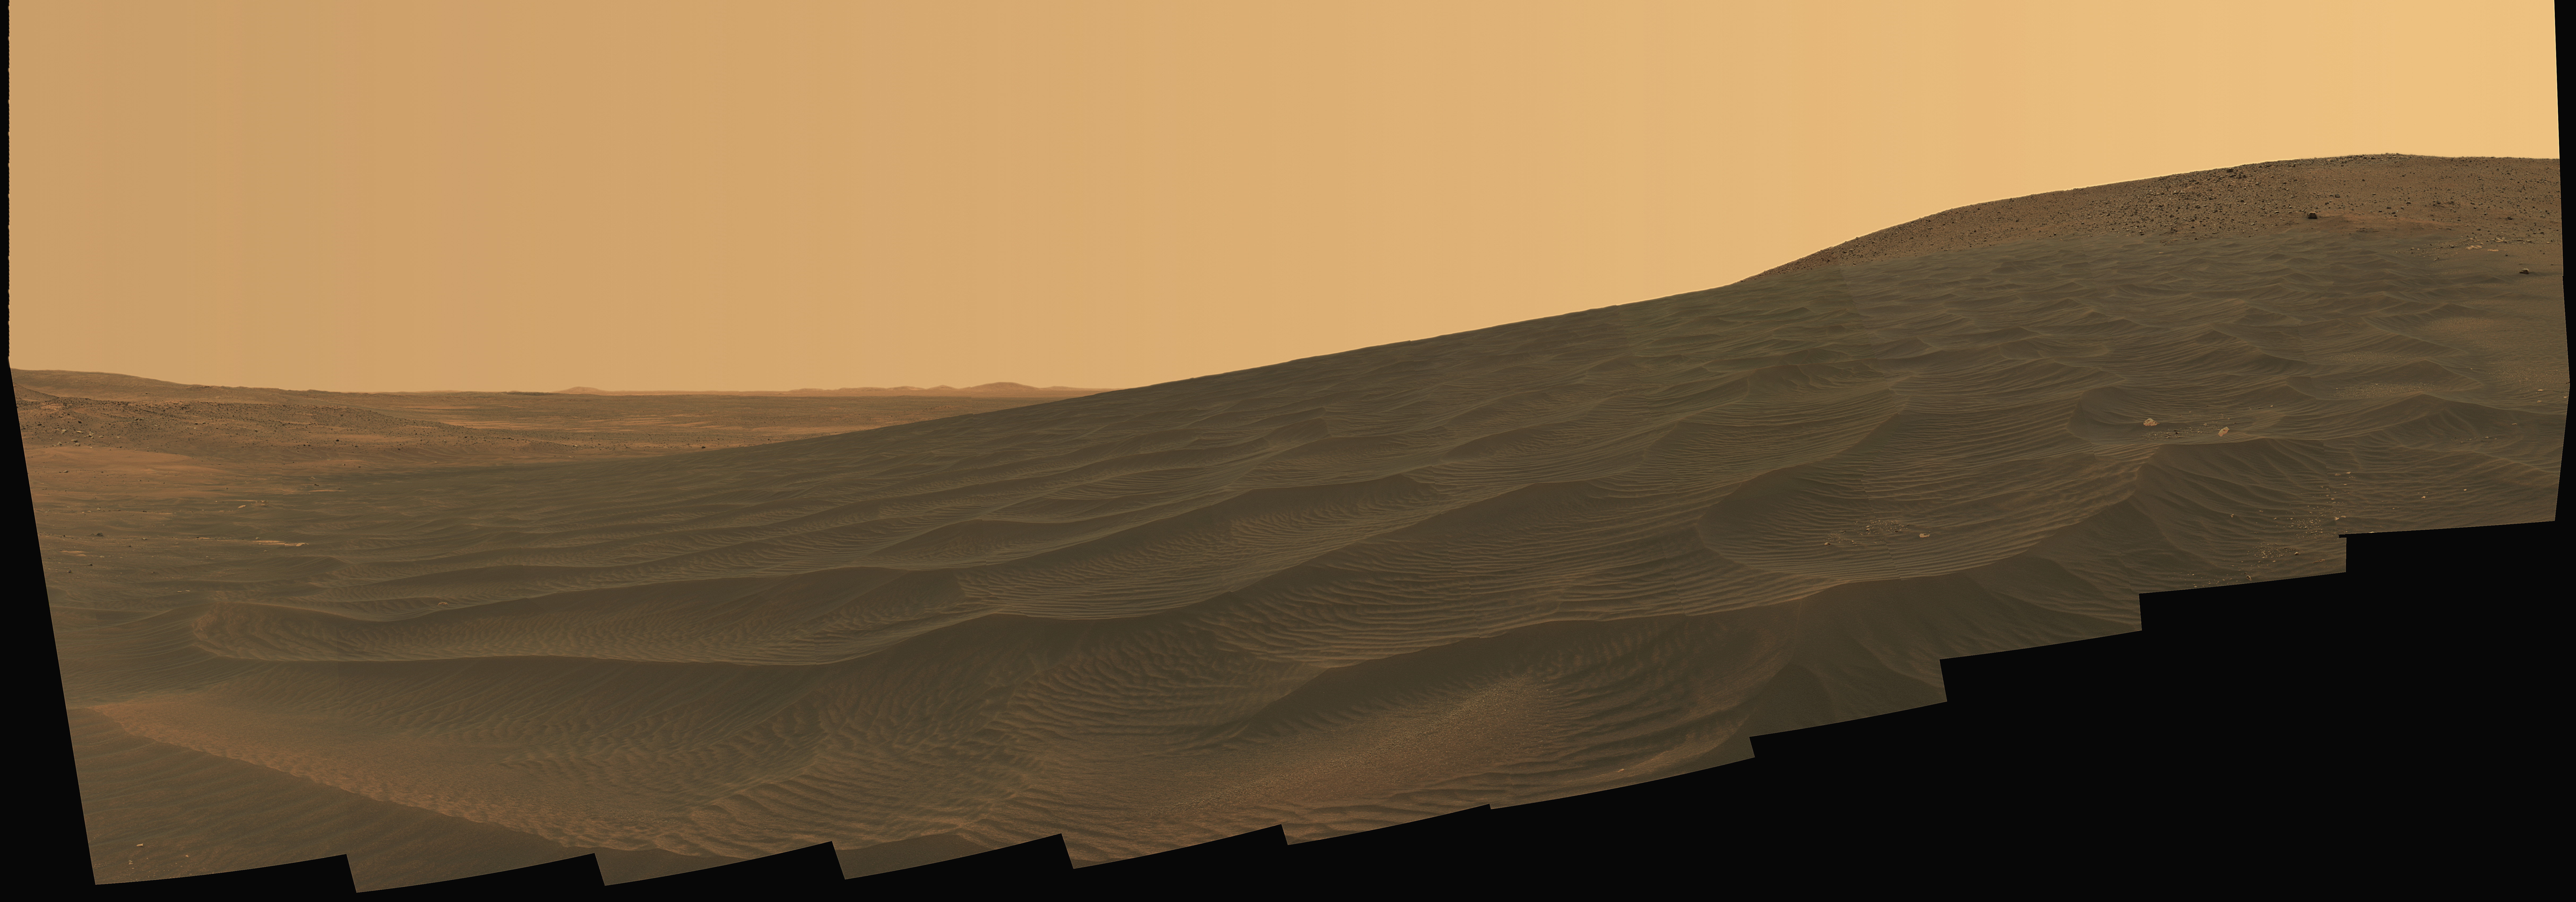

Intricately Rippled Sand Deposits

NASA’s Mars Exploration Rover Spirit welcomed the beginning of 2006 on Earth by taking this striking panorama of intricately rippled sand deposits in Gusev Crater on Mars. This is an approximate true-color rendering of the “El Dorado” ripple field provided by Spirit over the New Year’s holiday weekend. The view spans about 160 degrees in azimuth from left to right and consists of images acquired by Spirit’s panoramic camera on Spirit’s 708th and 710th Martian days, or sols, (Dec. 30, 2005 and Jan. 1, 2006). Spirit used the Pancam’s 750-nanometer, 530-nanometer and 430-nanometer filters to capture the colors on Mars. Scientists have eliminated seams between individual frames in the sky portion of the mosaic to better simulate the vista a person standing on Mars would see. Spirit spent several days acquiring images, spectral data, and compositional and mineralogical information about these large sand deposits before continuing downhill toward “Home Plate.”

Credit: NASA/JPL-Caltech/Cornell